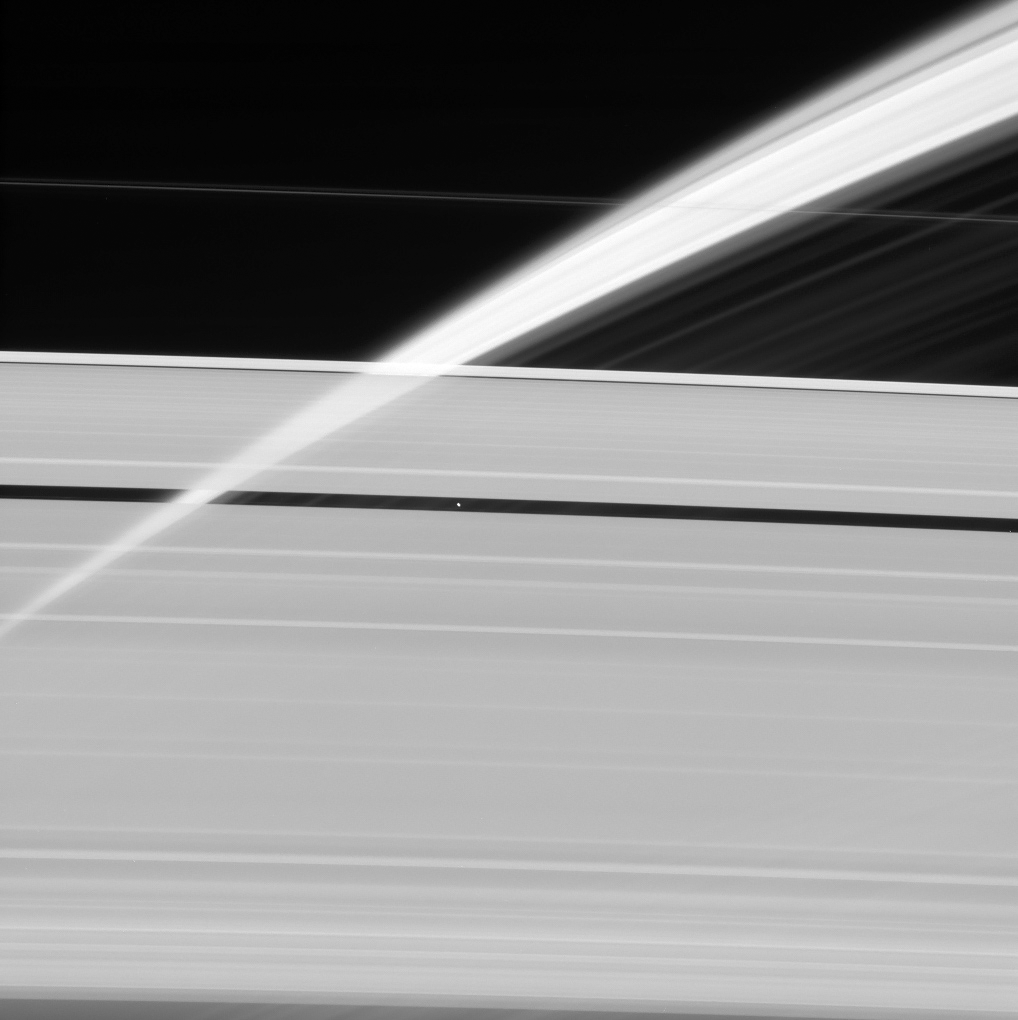

Veil of Ice

Saturn’s rings, made of countless icy particles, form a translucent veil in this view from NASA’s Cassini spacecraft.

Saturn’s tiny moon Pan, about 17 miles (28 kilometers) across, orbits within the Encke Gap in the A ring. Beyond, we can see the arc of Saturn itself, its cloud tops streaked with dark shadows cast by the rings.

This image was taken in visible light with the Cassini spacecraft narrow-angle camera on Feb. 12, 2016, at a distance of approximately 746,000 miles (1.2 million kilometers) from Pan.

The Cassini spacecraft ended its mission on Sept. 15, 2017.

The Cassini mission is a cooperative project of NASA, ESA (the European Space Agency) and the Italian Space Agency. The Jet Propulsion Laboratory, a division of Caltech in Pasadena, manages the mission for NASA’s Science Mission Directorate, Washington. The Cassini orbiter and its two onboard cameras were designed, developed and assembled at JPL. The imaging operations center is based at the Space Science Institute in Boulder, Colorado.

Credit: NASA/JPL-Caltech/Space Science Institute